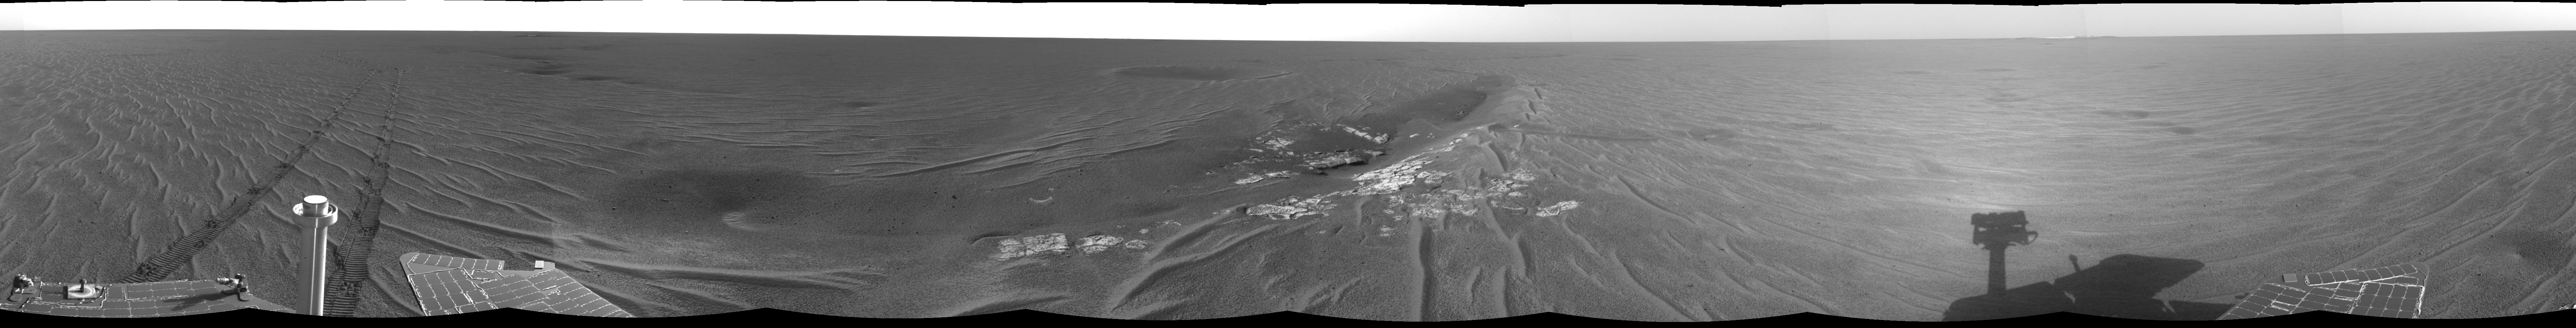

At the Edge of ‘Anatolia’

This 360-degree image mosaic was constructed from a sequence of images taken by the navigation camera onboard the Mars Exploration Rover Opportunity. The mosaic was created from 10 images.

The images were acquired on the 72nd martian day, or sol, of Opportunity’s mission to Meridiani Planum. The camera acquired the images at approximately 16:00 local solar time, or just before midnight Pacific Daylight Time on April 6, 2004.

The image was taken from the rover’s current position along the edge of the large trough dubbed “Anatolia,” located some 150 meters (492 feet) away from “Eagle Crater.” Scientists will likely investigate the rocks contained here in coming sols. They are also interested in the area’s soil, which — as evident from the rover’s shallow tracks — appears stronger than that of Eagle Crater. The dark crater behind the trough can be seen from orbit.

Anatolia was named after the Anatolian fault system in Turkey.

Credit: NASA/JPL